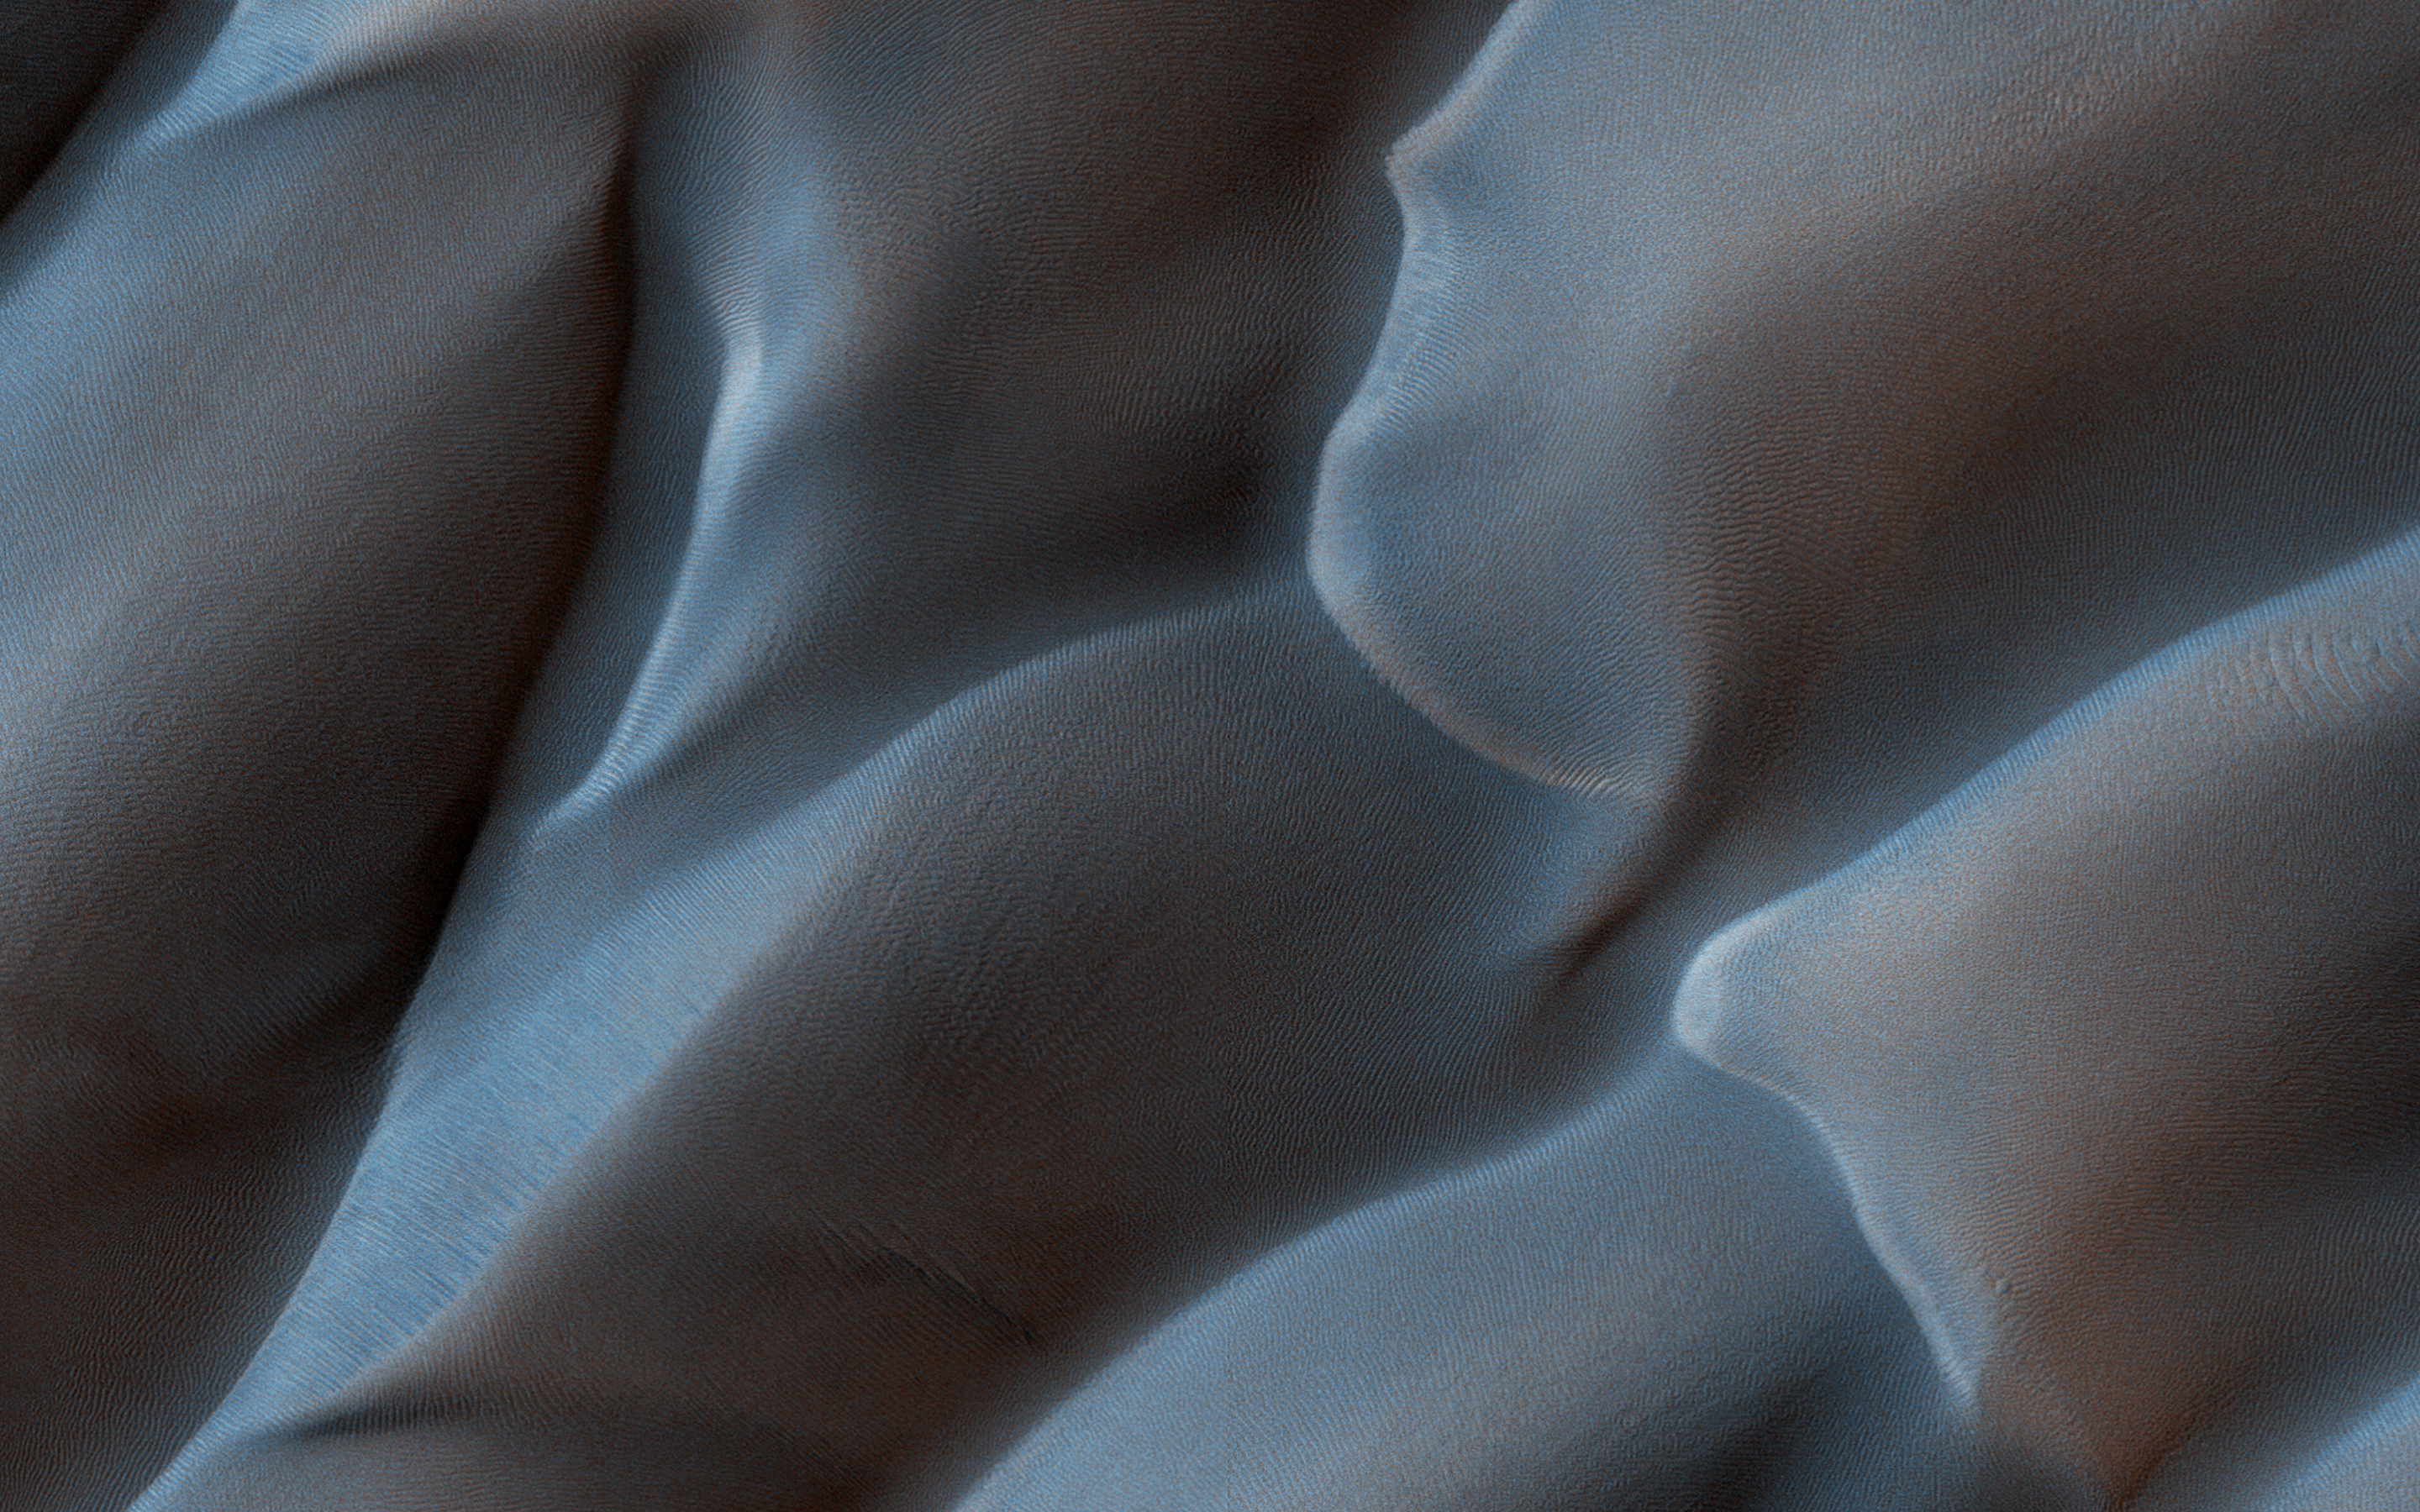

A First Look at Dunes

This image shows us a cross-section of a dune field. Dune shape depends on several factors, including the amount of sand present and the local wind directions. This dune field displays several distinct dune morphologies.

We see both individual barchan-like dunes and more complex dune shapes. The dunes are arranged in a linear fashion at the northern extent of the field, first in areas with lots of sand, and then with relatively sand-free patches in between dune crests. HiRISE has observed dune activity in other similar fields, but this is our first image over this group of dunes.

A second image is needed to determine if these dunes are also evolving and moving.

The map is projected here at a scale of 50 centimeters (19.7 inches) per pixel. [The original image scale is 51.2 centimeters (20.2 inches) per pixel (with 2 x 2 binning); objects on the order of 154 centimeters (60.6 inches) across are resolved.] North is up.

The University of Arizona, Tucson, operates HiRISE, which was built by Ball Aerospace & Technologies Corp., Boulder, Colorado. NASA’s Jet Propulsion Laboratory, a division of Caltech in Pasadena, California, manages the Mars Reconnaissance Orbiter Project for NASA’s Science Mission Directorate, Washington.

Credit: NASA/JPL-Caltech/University of Arizona